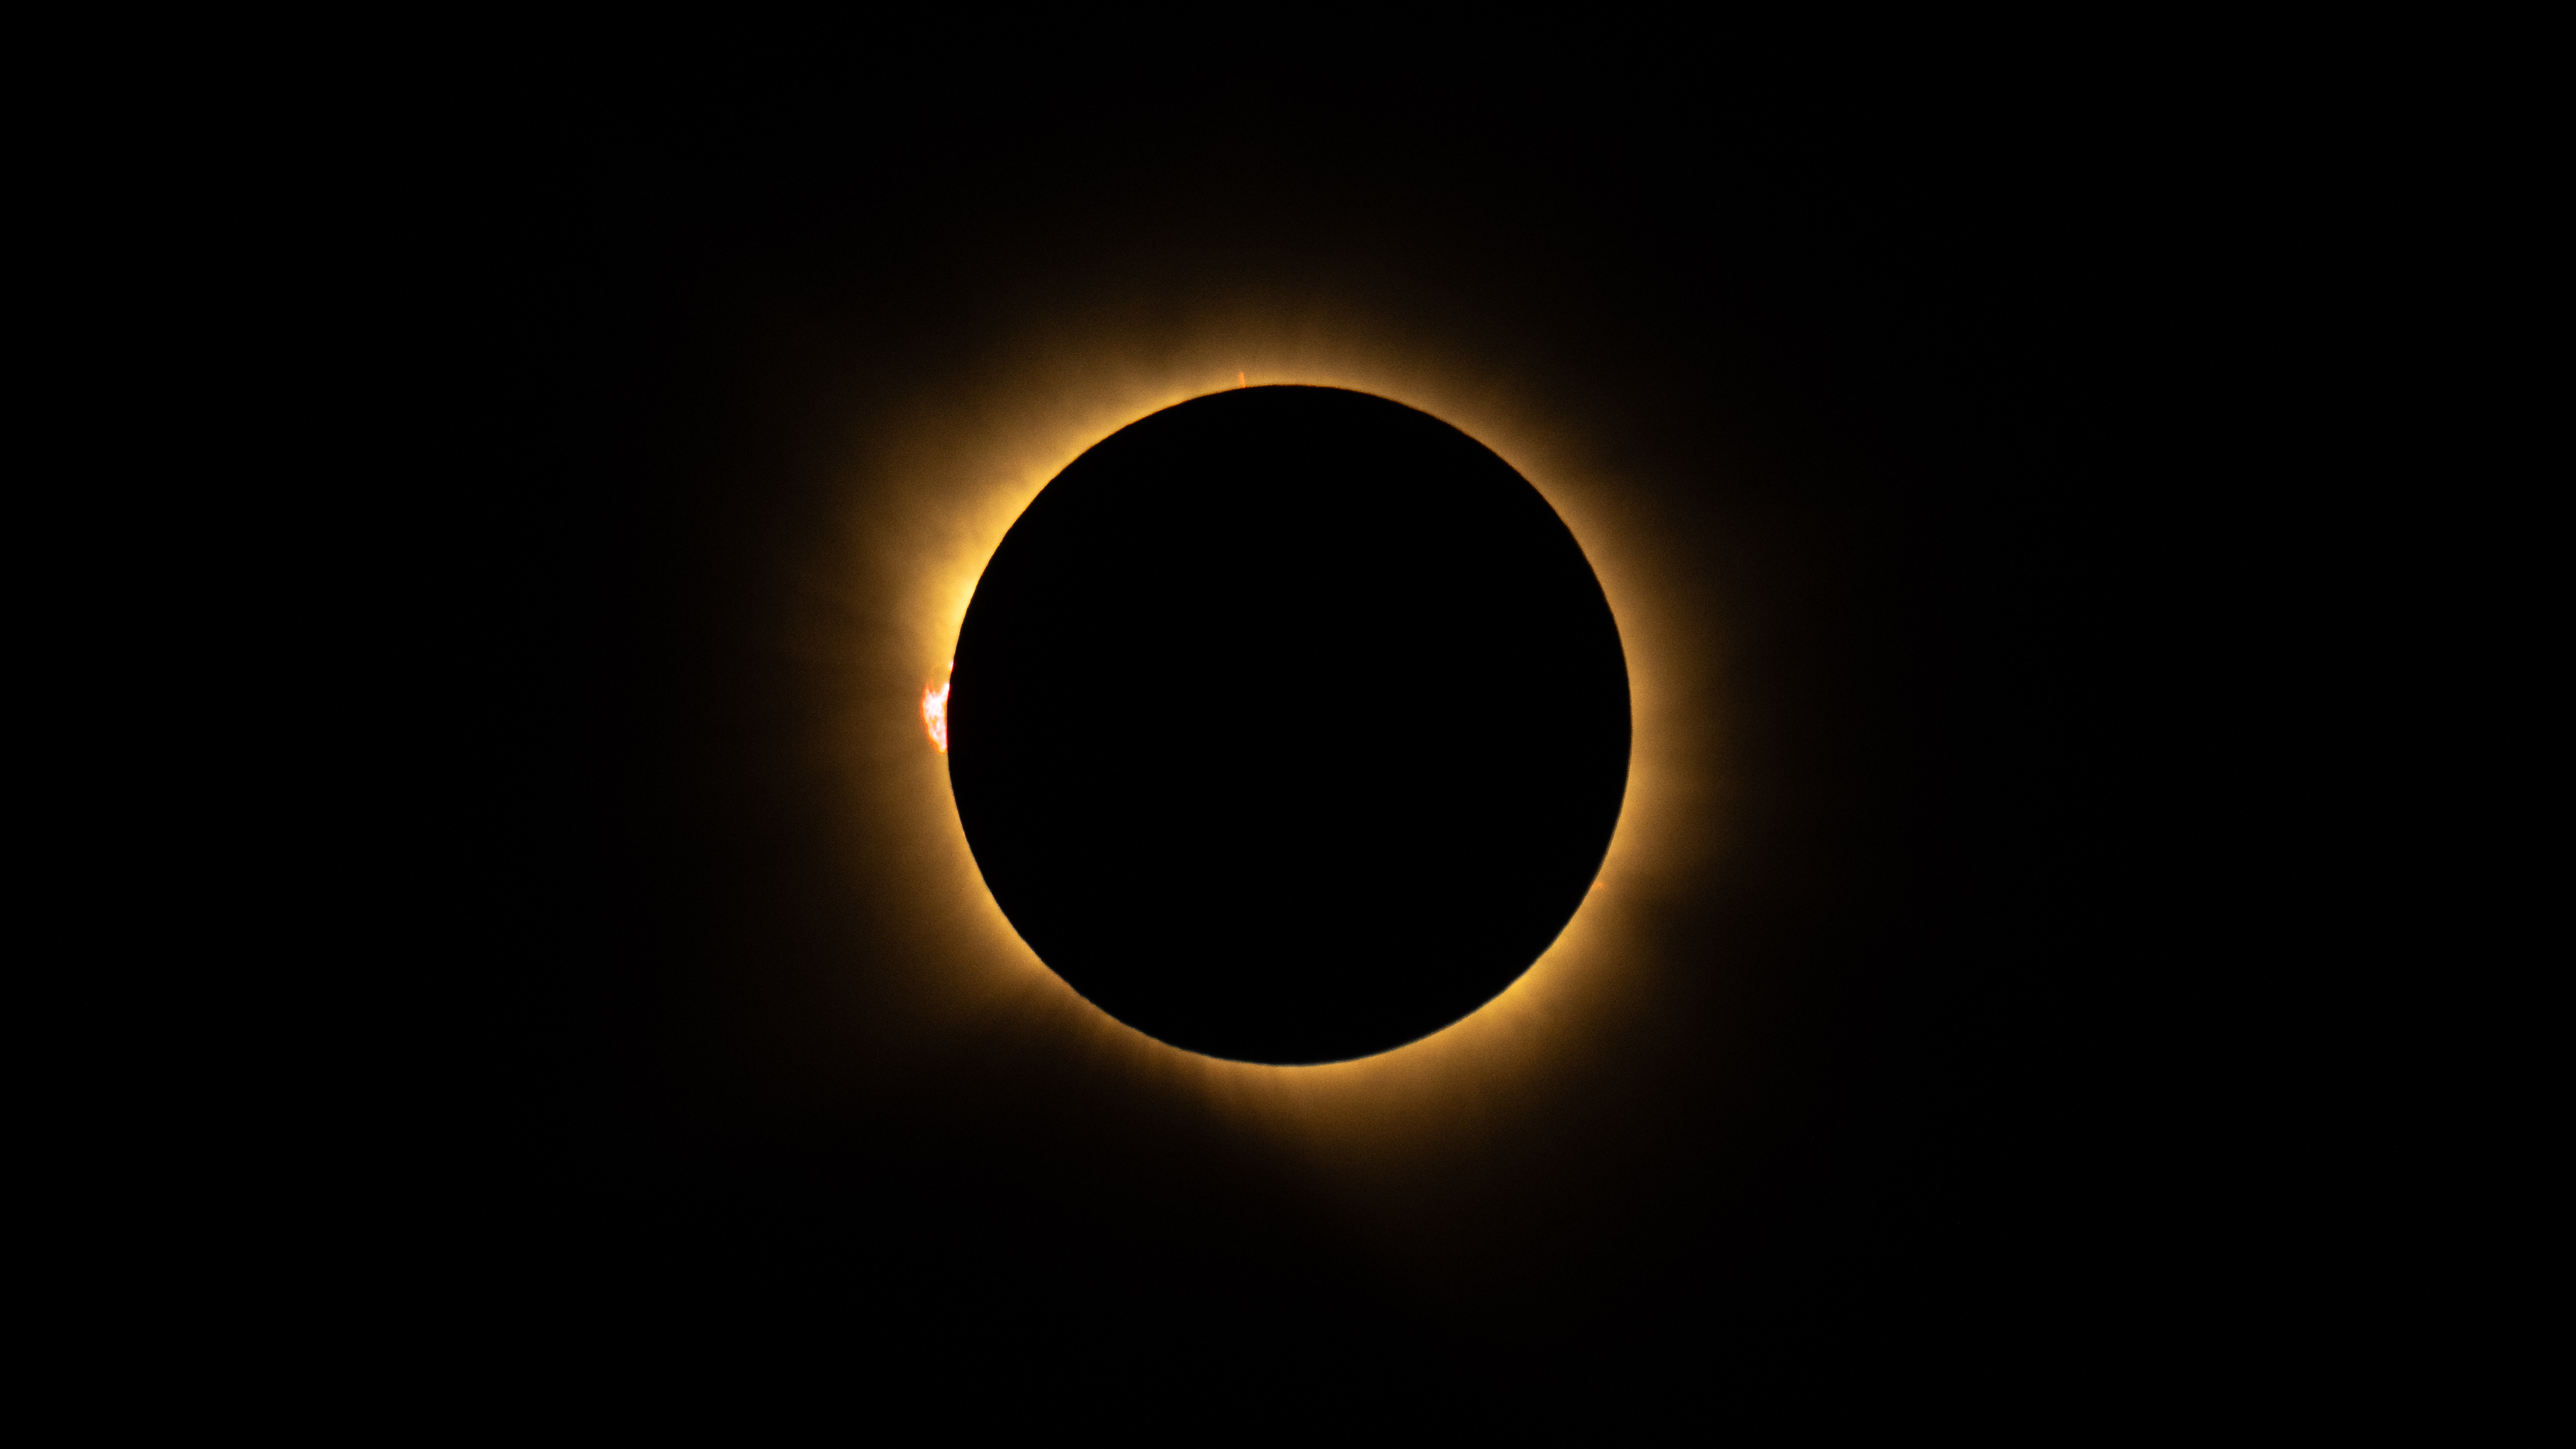

2026 Total Solar Eclipse

A total solar eclipse is seen from San Millán de los Caballeros, Spain, Wednesday, Aug. 12, 2026. A total solar eclipse swept across parts of Greenland, Iceland, northern Russia, the Atlantic Ocean, Spain, and a small corner of Portugal. A partial eclipse was visible in parts of the U.S., most of Canada, much of Europe, and northwest Africa.

Credit: NASA/Bill Ingalls